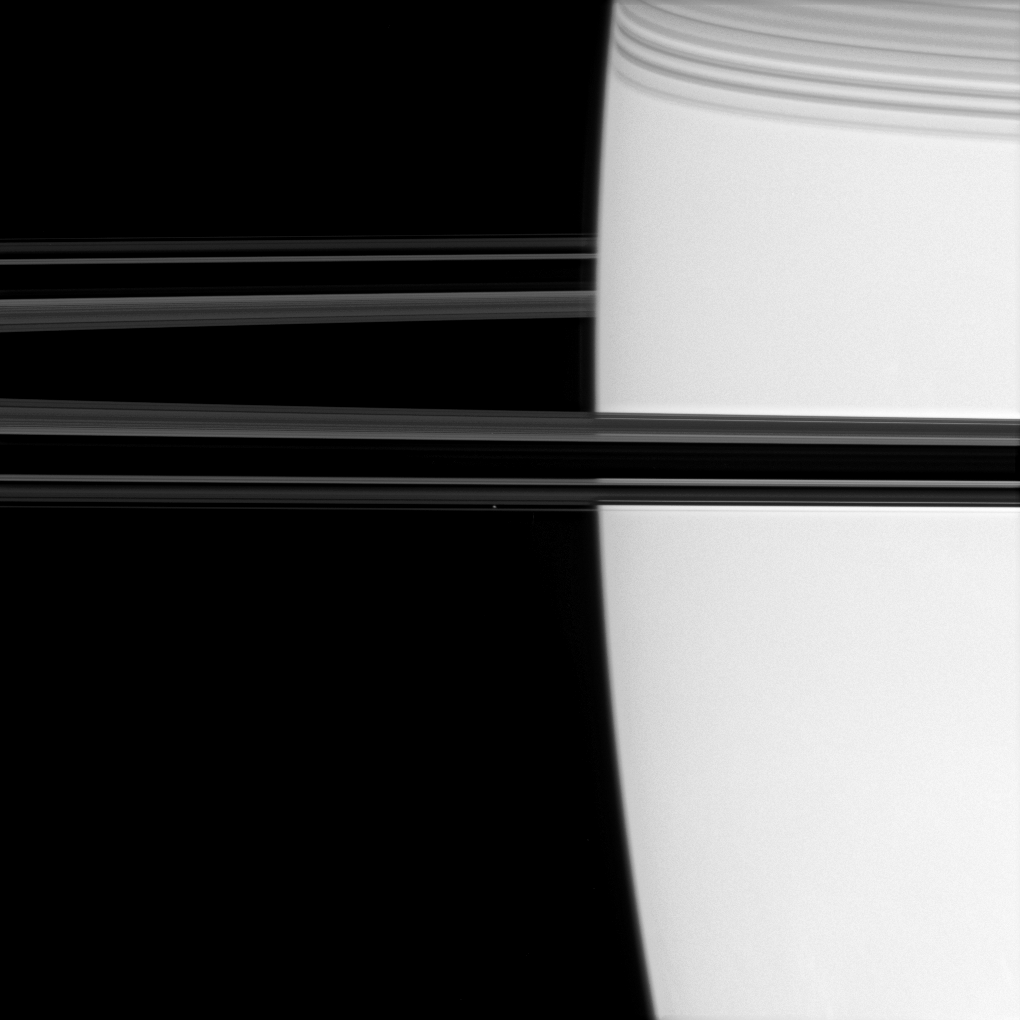

Sojourn at Saturn

Off the shoulder of giant Saturn, a bright pinpoint marks the location of the ring moon Atlas (image center). Shadows cast by the C ring adorn the planet at upper right.

The thin boundary of Saturn’s high haze layer can be seen immediately to the left of the planet’s limb, near center.

This view looks toward the unilluminated side of the rings from less than a degree above the ringplane. Atlas is 32 kilometers (20 miles) across.

The image was taken in visible light with the Cassini spacecraft narrow-angle camera on June 17, 2007 at a distance of approximately 2.2 million kilometers (1.3 million miles) from Saturn. Image scale is about 13 kilometers (8 miles) per pixel.

Credit: NASA/JPL/Space Science Institute